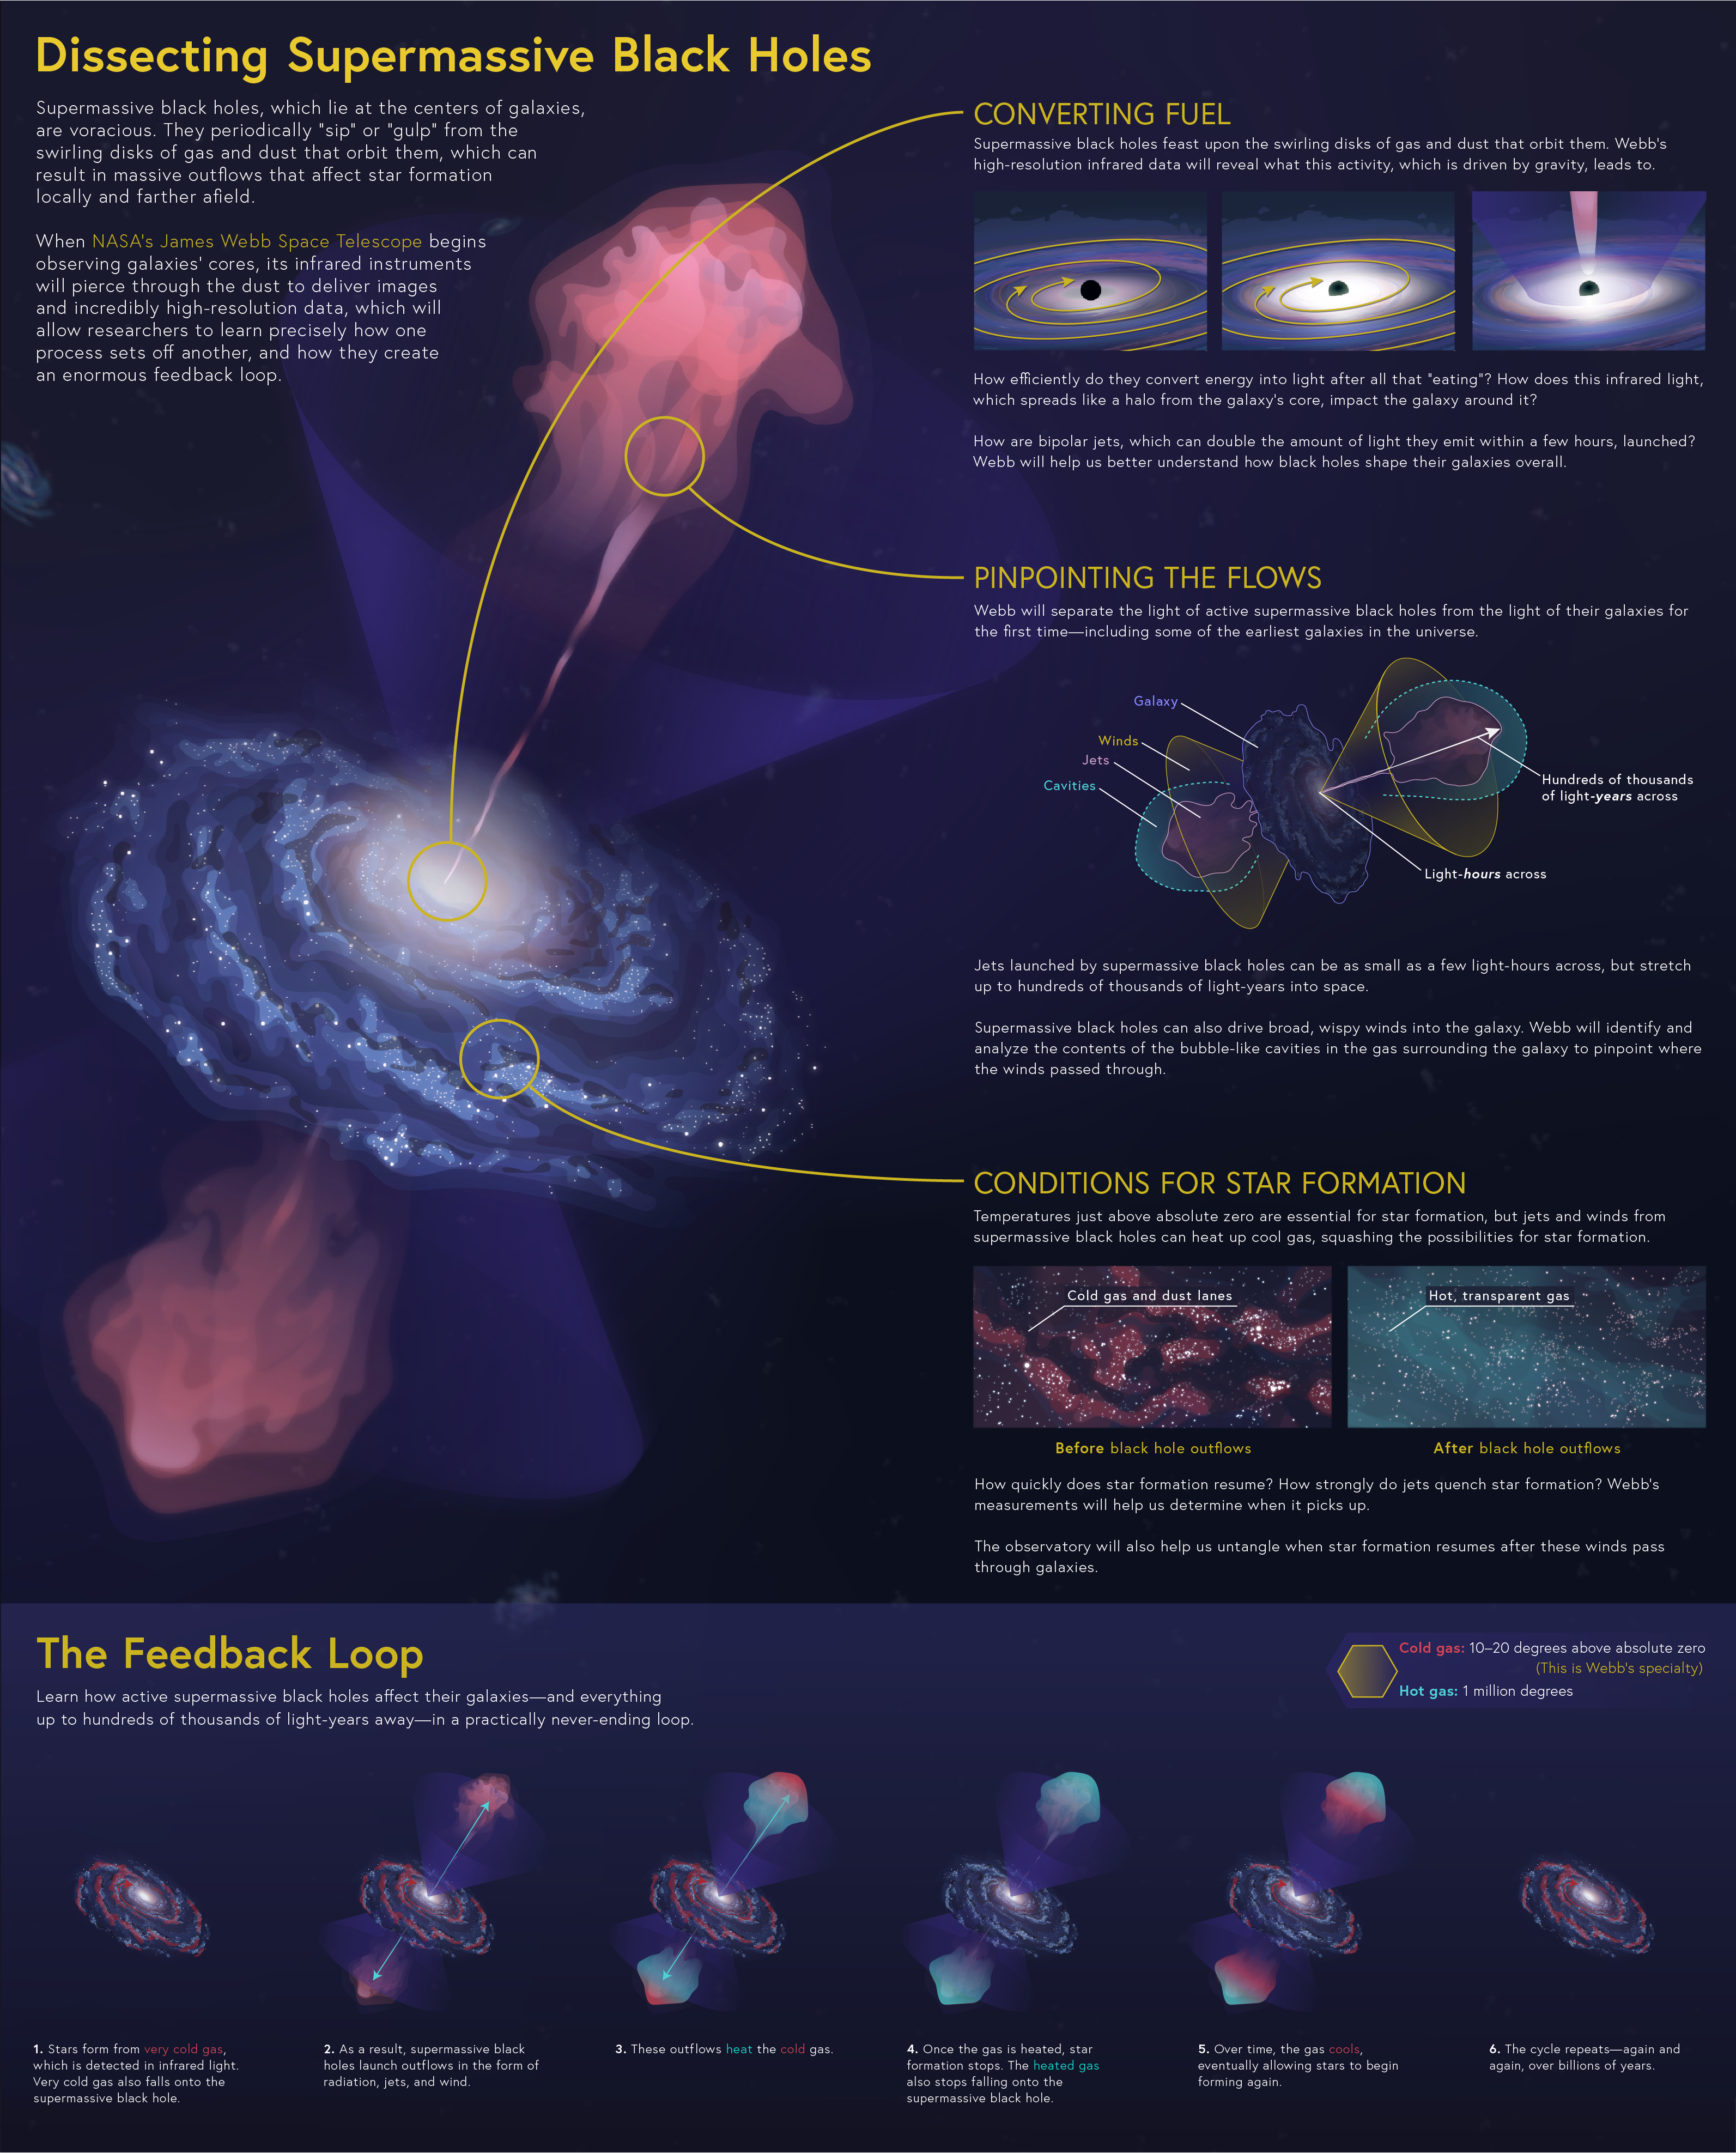

Dissecting Supermassive Black Holes

Supermassive black holes, which lie at the centers of galaxies, are voracious. They periodically “sip” or “gulp” from the swirling disks of gas and dust that orbit them, which can result in massive outflows that affect star formation locally and farther afield.

When NASA’s James Webb Space Telescope begins observing galaxies’ cores, its infrared instruments will pierce through the dust to deliver images and incredibly high-resolution data that allow researchers to learn precisely how one process sets off another, and how they create an enormous feedback loop.

Walk through the full process to learn how supermassive black holes convert fuel to produce bipolar jets, discover when star formation starts and stops, and examine a diagram of the processes at work.

Files for this large-scale infographic are available on this page under "Download Options" to print and post on your wall! All sections of this infographic ("Converting Fuel," "Pinpointing the Flows," "Conditions for Star Formation," and "The Feedback Loop") are also available for download in our collection of images.

Credit: Image: NASA, ESA, CSA, Leah Hustak (STScI)